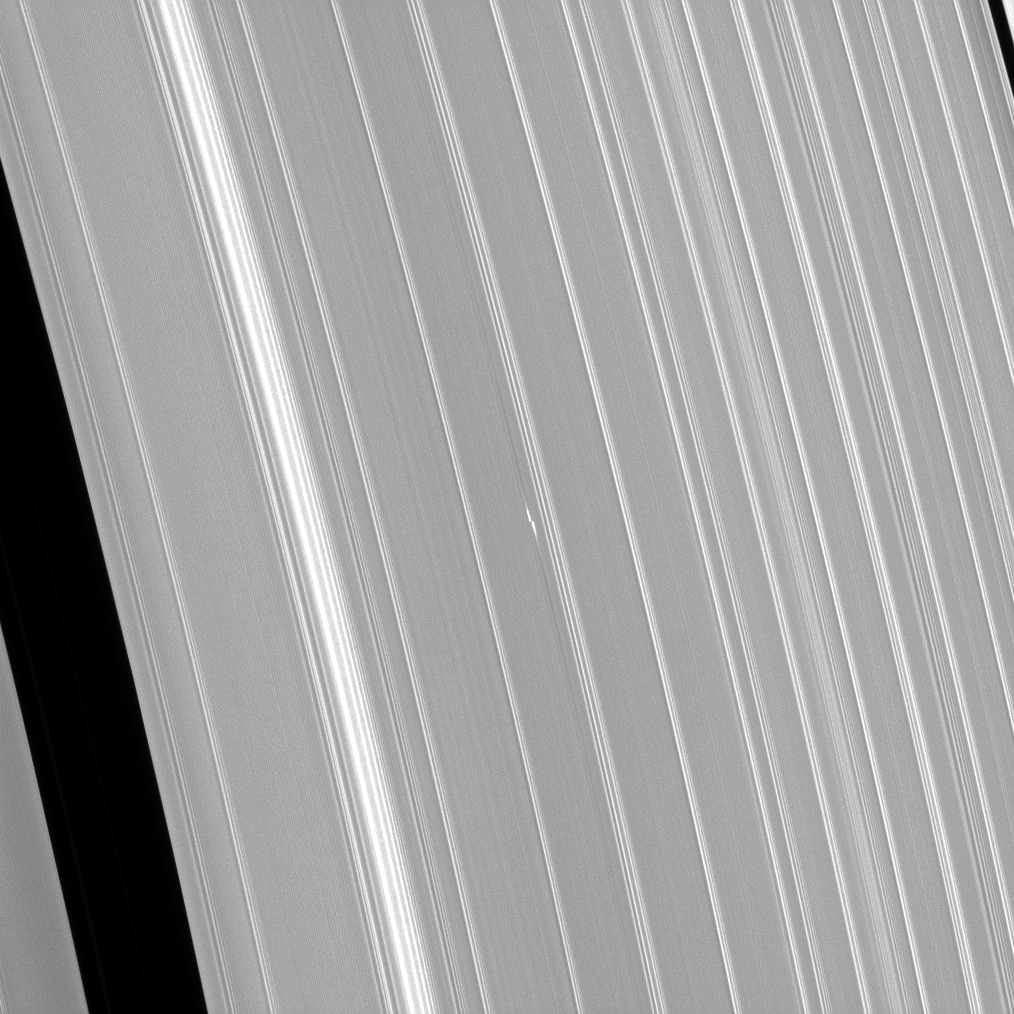

Propeller, Light and Dark

The Cassini spacecraft has been monitoring propeller features since their discovery. Here the propeller dubbed Bleriot is seen in a recent image. The bright dash-like features are regions where a small moonlet has caused ring particles to cluster together more densely than normal. Beyond the bright areas are fainter, longer dark linear features. These are believed to be extended regions where the same moonlet has caused particles to evacuate, leaving an under-dense (thus darker) area.

To learn more about propellers, see PIA07792 and PIA07791. For more of Bleriot, see PIA12789.

This view looks toward the sunlit side of the rings from about 33 degrees above the ringplane. The image was taken in visible light with the Cassini spacecraft narrow-angle camera on April 3, 2013.

The view was acquired at a distance of approximately 301,000 miles (484,000 kilometers) from Saturn and at a Sun-Saturn-spacecraft, or phase, angle of 119 degrees. Image scale is 2 miles (3 kilometers) per pixel.

The Cassini-Huygens mission is a cooperative project of NASA, the European Space Agency and the Italian Space Agency. The Jet Propulsion Laboratory, a division of the California Institute of Technology in Pasadena, manages the mission for NASA’s Science Mission Directorate, Washington, D.C. The Cassini orbiter and its two onboard cameras were designed, developed and assembled at JPL. The imaging operations center is based at the Space Science Institute in Boulder, Colo.

Credit: NASA/JPL-Caltech/Space Science Institute